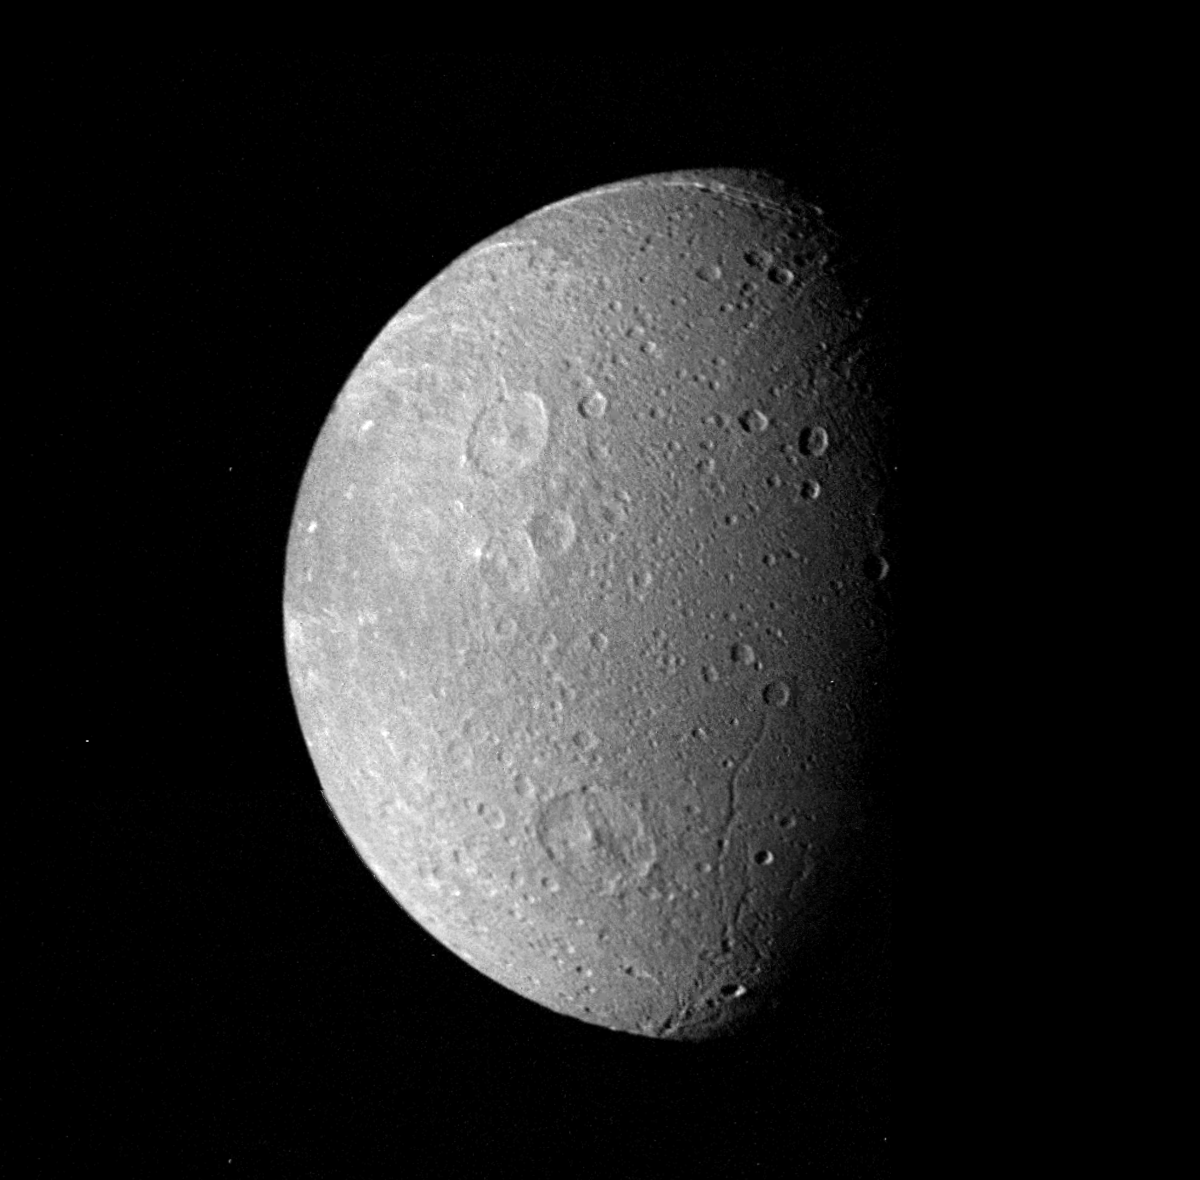

Dione Mosaic

Many impact craters — the record of the collision of cosmic debris — are shown in this Voyager 1 mosaic of Saturn’s moon Dione. The largest crater is less than 100 kilometers (62 miles) in diameter and shows a well-developed central peak. Bright rays represent material ejected from other impact craters. Sinuous valleys probably formed by faults break the moon’s icy crust. Images in this mosaic were taken from a range of 162,000 kilometers (100,600 miles) on Nov. 12, 1980. The Voyager Project is managed for NASA by the Jet Propulsion Laboratory, Pasadena, Calif.

Credit: NASA/JPL